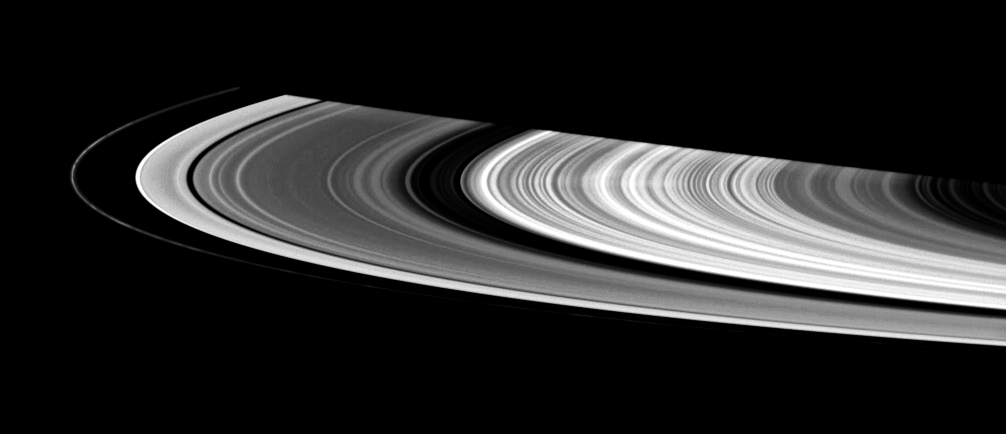

Spoke Sighting

This contrast-enhanced view shows a faint spoke in Saturn’s B ring. These ghostly radial structures were imaged by the Voyager spacecraft in the 1980s. Using the Cassini spacecraft data, scientists are hoping to piece together an understanding of how these mysterious features form.

The Sun-ring-spacecraft viewing angle makes quite a difference in the spokes’ appearance: they appear bright against the rings when seen at high phase angles and darker than the rings at lower phase angles. This view was acquired at a phase angle of 133 degrees.

The scene looks toward the lit side of the rings from about 6 degrees below the ringplane.

A train of clumplike structures curls around the F ring at left.

The image was taken in visible light with the Cassini spacecraft wide-angle camera on Sept. 24, 2006 at a distance of approximately 999,000 kilometers (621,000 miles) from Saturn. Image scale is about 56 kilometers (35 miles) per pixel.

The Cassini-Huygens mission is a cooperative project of NASA, the European Space Agency and the Italian Space Agency. The Jet Propulsion Laboratory, a division of the California Institute of Technology in Pasadena, manages the mission for NASA’s Science Mission Directorate, Washington, D.C. The Cassini orbiter and its two onboard cameras were designed, developed and assembled at JPL. The imaging operations center is based at the Space Science Institute in Boulder, Colo.

Credit: NASA/JPL/Space Science Institute